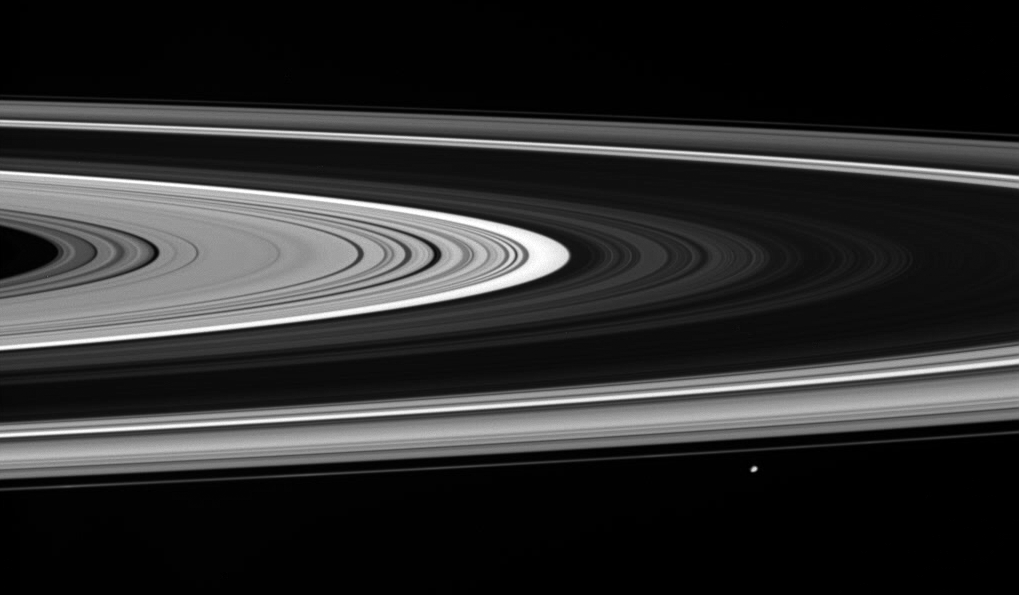

Filtering the Sun

Janus coasts past as the Cassini spacecraft takes in a view of the unilluminated side of the rings. Bright regions within the rings appear so because they allow scattered sunlight to filter through.

This view looks toward the rings from about 3 degrees above the ringplane. The dark, relatively dense B ring lies at center, flanked by the much brighter C and A rings. The thin line of the F ring encompasses the rest. Janus at bottom right is 181 kilometers (113 miles) across.

The image was taken in visible light with the Cassini spacecraft wide-angle camera on Oct. 1, 2007. The view was obtained at a distance of approximately 581,000 kilometers (361,000 miles) from Saturn and at a Sun-ring-spacecraft, or phase, angle of 52 degrees at the center of this view. Image scale is 28 kilometers (17 miles) per pixel on Janus.

The Cassini-Huygens mission is a cooperative project of NASA, the European Space Agency and the Italian Space Agency. The Jet Propulsion Laboratory, a division of the California Institute of Technology in Pasadena, manages the mission for NASA’s Science Mission Directorate, Washington, D.C. The Cassini orbiter and its two onboard cameras were designed, developed and assembled at JPL. The imaging operations center is based at the Space Science Institute in Boulder, Colo.

Credit: NASA/JPL/Space Science Institute